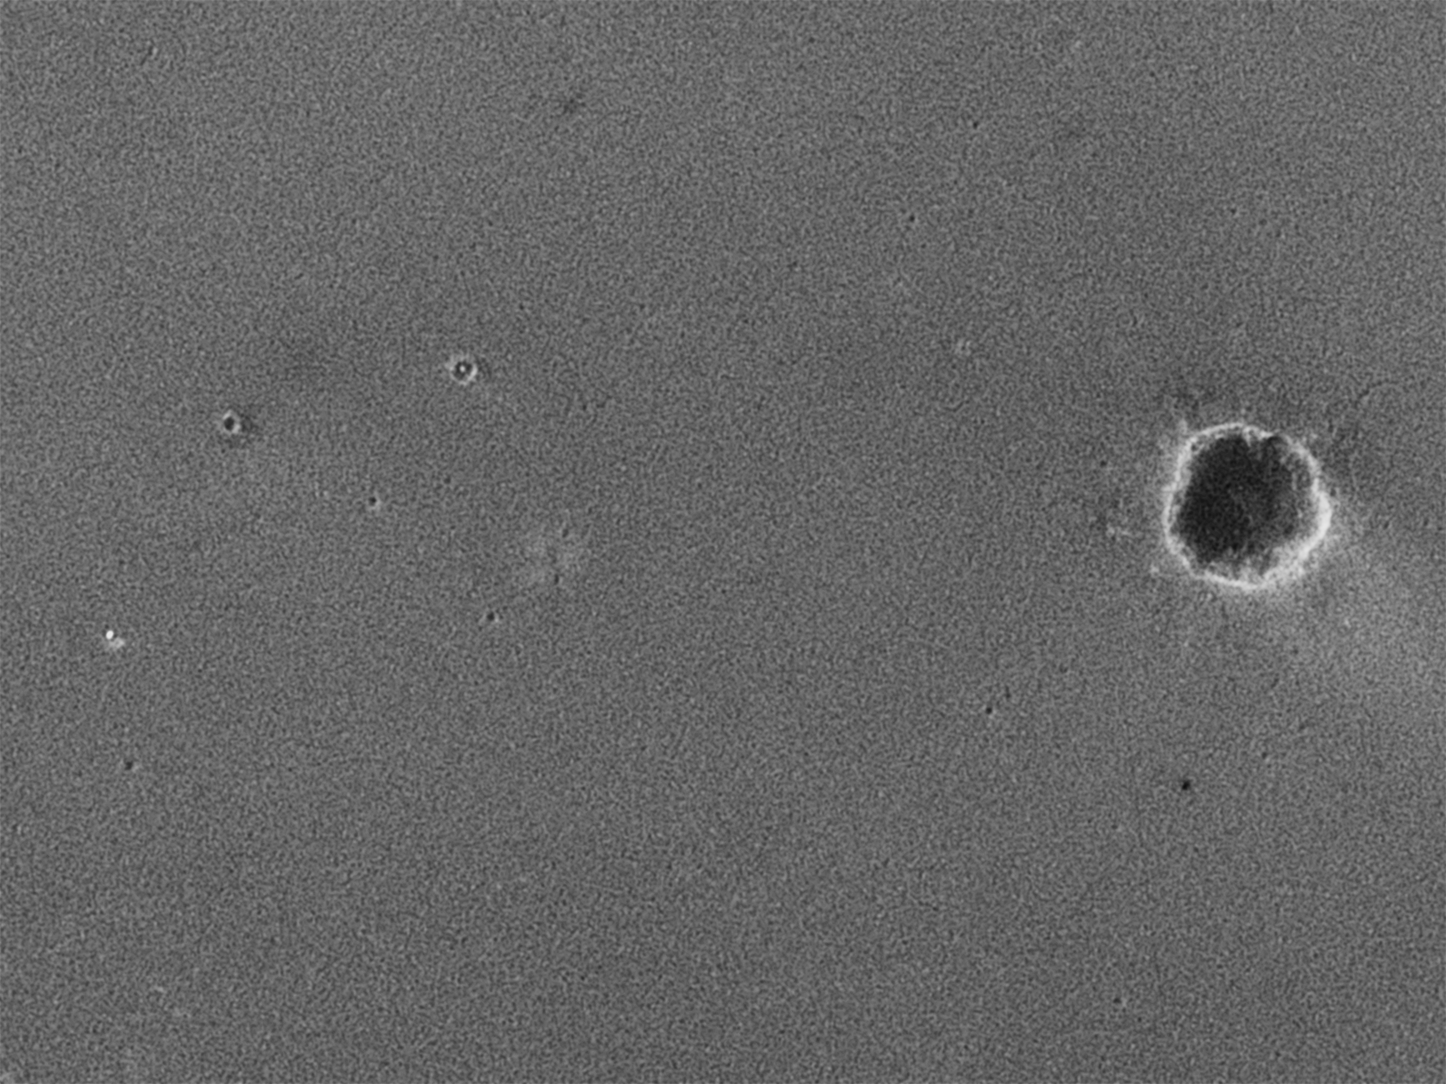

Reconstructing the Scene of Landing

Figure 2
Meridiani Destinations
April 8, 2004

The starting point and planned destinations for surface travels of NASA’s Mars Exploration Rover Opportunity are indicated on this image of territory within Mars’ Meridiani Planum region (Figure 2). Opportunity landed on Jan. 24, 2004, (Universal Time) in the small bowl later nicknamed “Eagle Crater.” After about two months of examining rocks and soils within that crater, the rover set out toward a larger crater informally named “Endurance.” During an extended mission following its three-month prime mission, Opportunity may finish examining Endurance, then head for a type of landscape to the southeast called “etched terrain.” There, additional deposits of layered bedrock may lie exposed. The underlying image for the map was taken from orbit by the camera on NASA’s Mars Global Surveyor.

Credit: NASA/JPL/MSSS